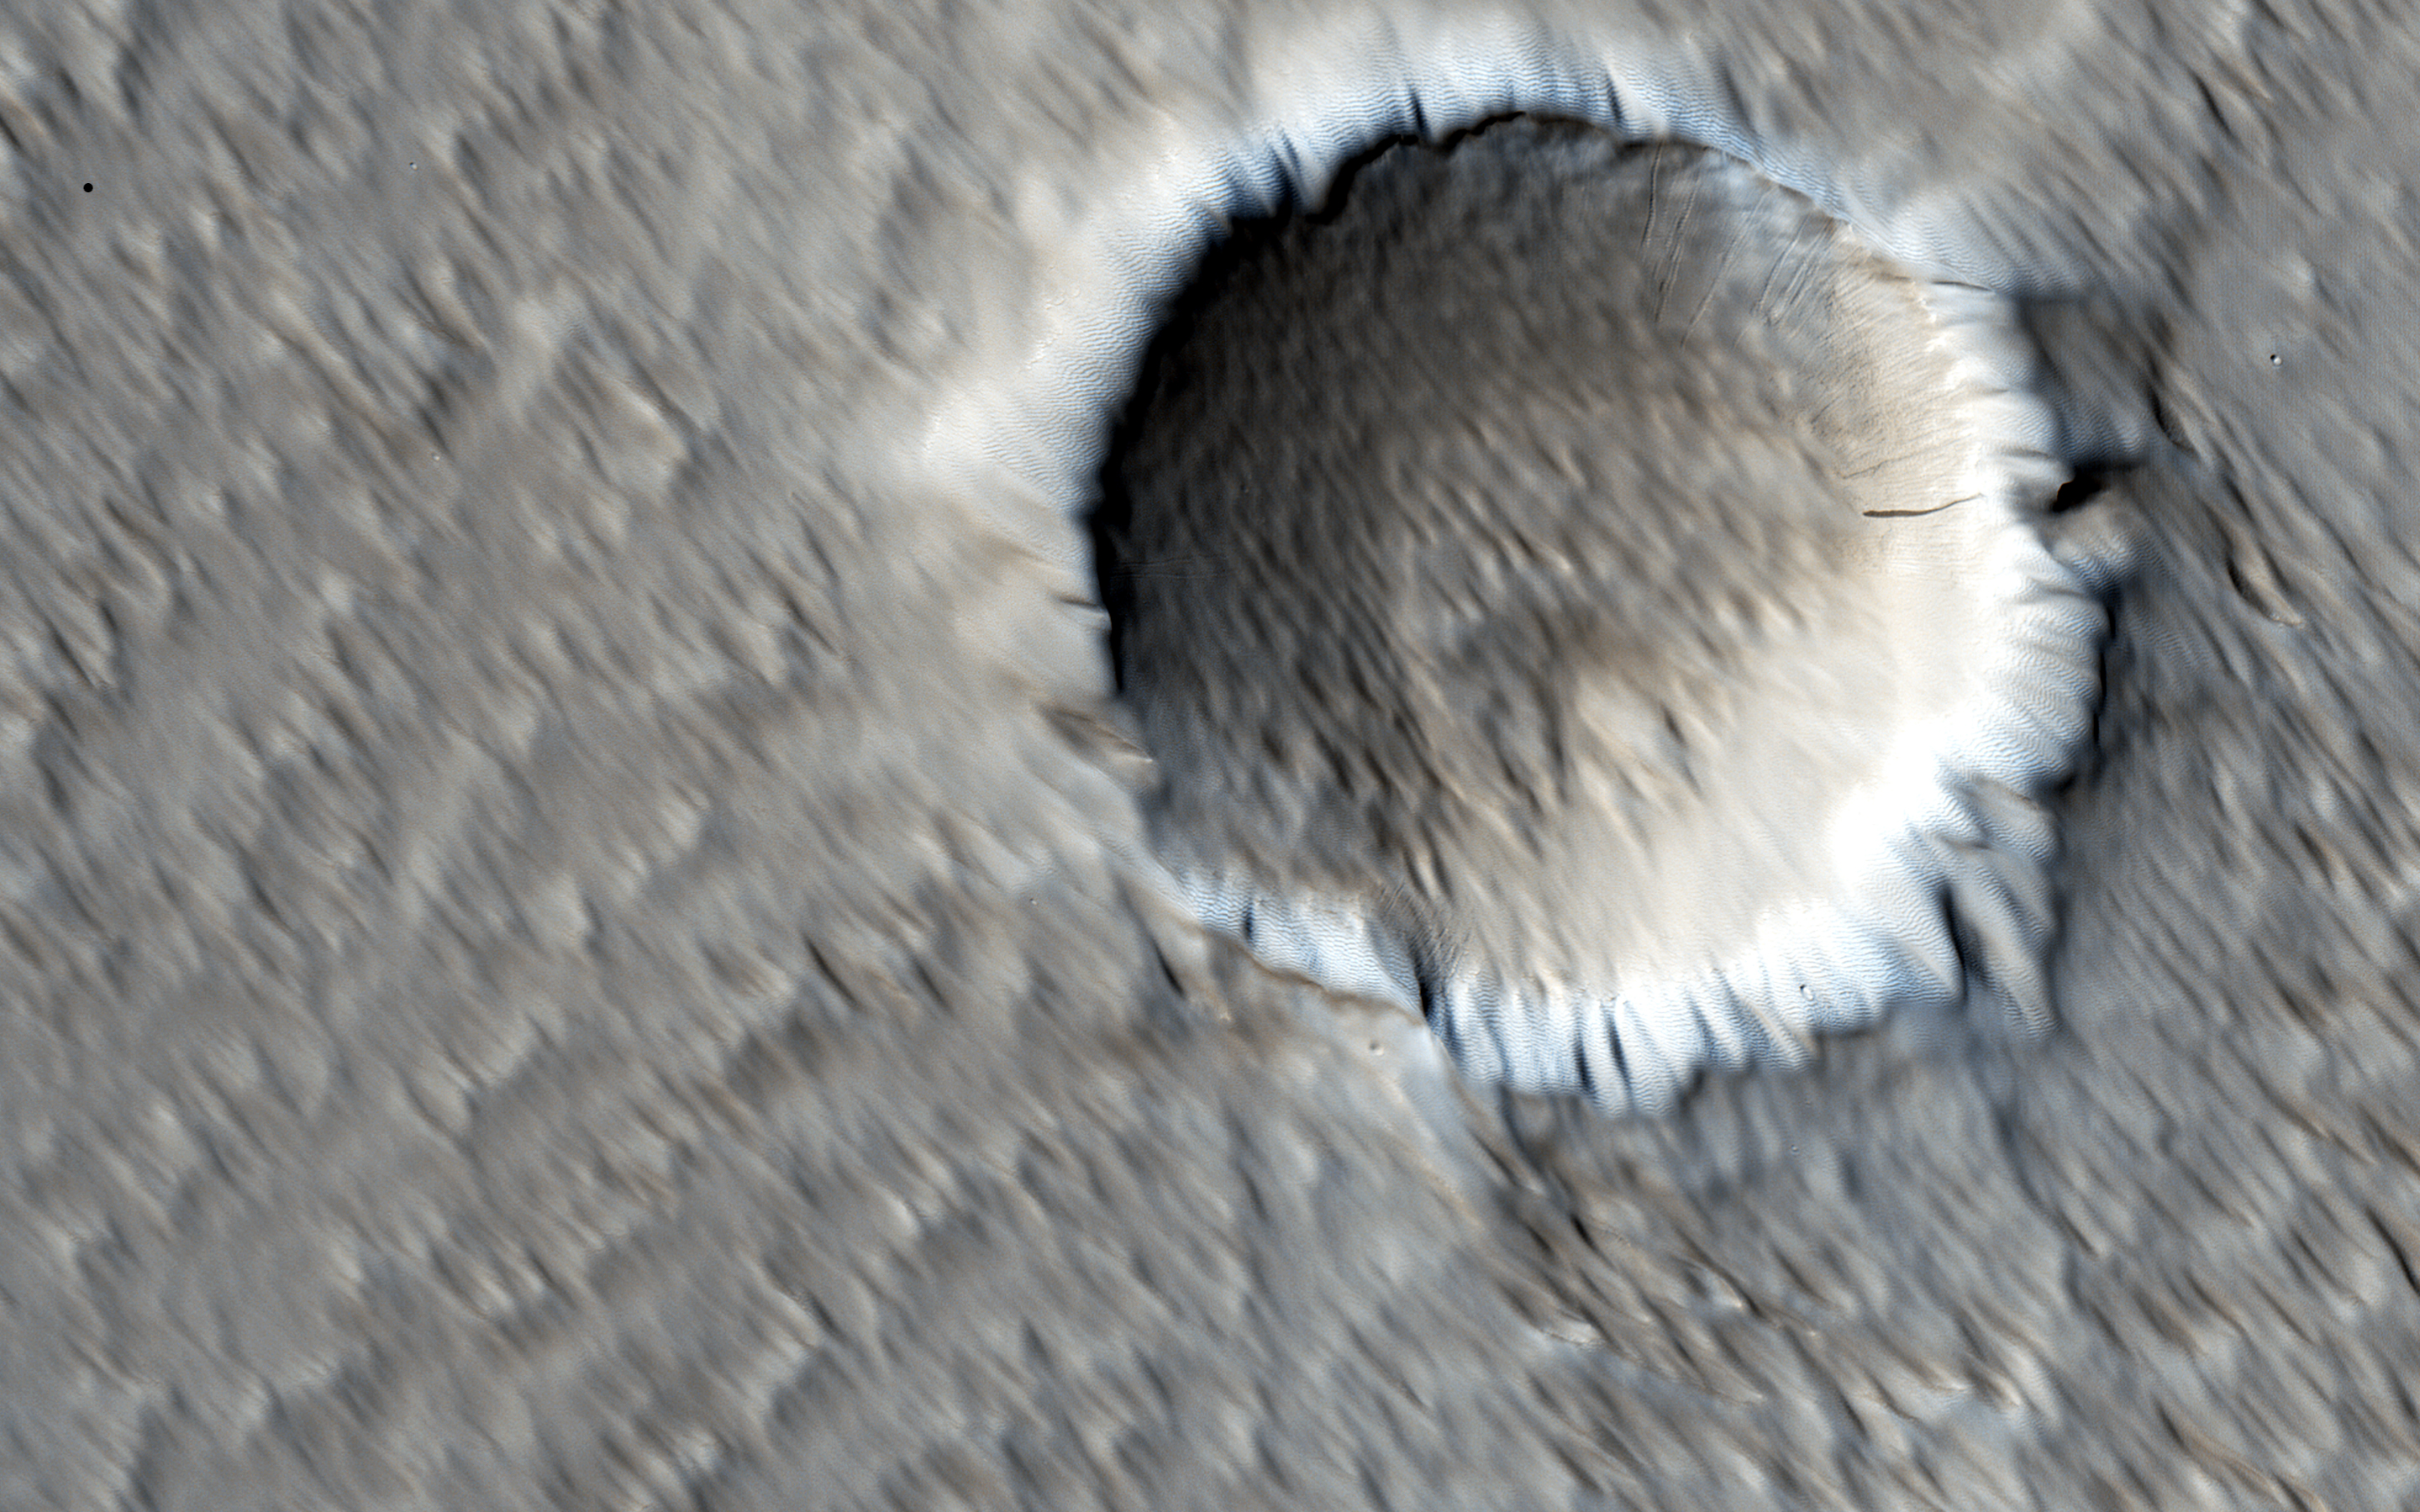

The Wind-Scoured Lava Flows of Pavonis Mons

This image shows a circular impact crater and an oval volcanic caldera on the southern flank of a large volcano on Mars called Pavonis Mons.

The caldera is also the source of numerous finger-like lava flows and at least one sinuous lava channel. Both the caldera and the crater are degraded by aeolian (wind) erosion. The strong prevailing winds have apparently carved deep grooves into the terrain.

When looking at the scene for the first time, the image seems motion blurred. However, upon a closer look, the smaller, young craters are pristine, so the image must be sharp and the “blurriness” is due to the processes acting on the terrain. This suggests that the deflation-produced grooves, along with the crater and the caldera, are old features and deflation is not very active today. Alternatively, perhaps these craters are simply too young to show signs of degradation.

This deeply wind-scoured terrain type is unique to Mars. Wind-carved stream-lined landforms on Earth are called “yardangs,” but they don’t form extensive terrains like this one. The basaltic lavas on the flanks of this volcano have been exposed to wind for such a long time that there are no parallels on Earth. Terrestrial landscapes and terrestrial wind patterns change much more rapidly than on Mars.

The University of Arizona, Tucson, operates HiRISE, which was built by Ball Aerospace & Technologies Corp., Boulder, Colo. NASA’s Jet Propulsion Laboratory, a division of the California Institute of Technology in Pasadena, manages the Mars Reconnaissance Orbiter Project for NASA’s Science Mission Directorate, Washington.

Credit: NASA/JPL-Caltech/Univ. of Arizona